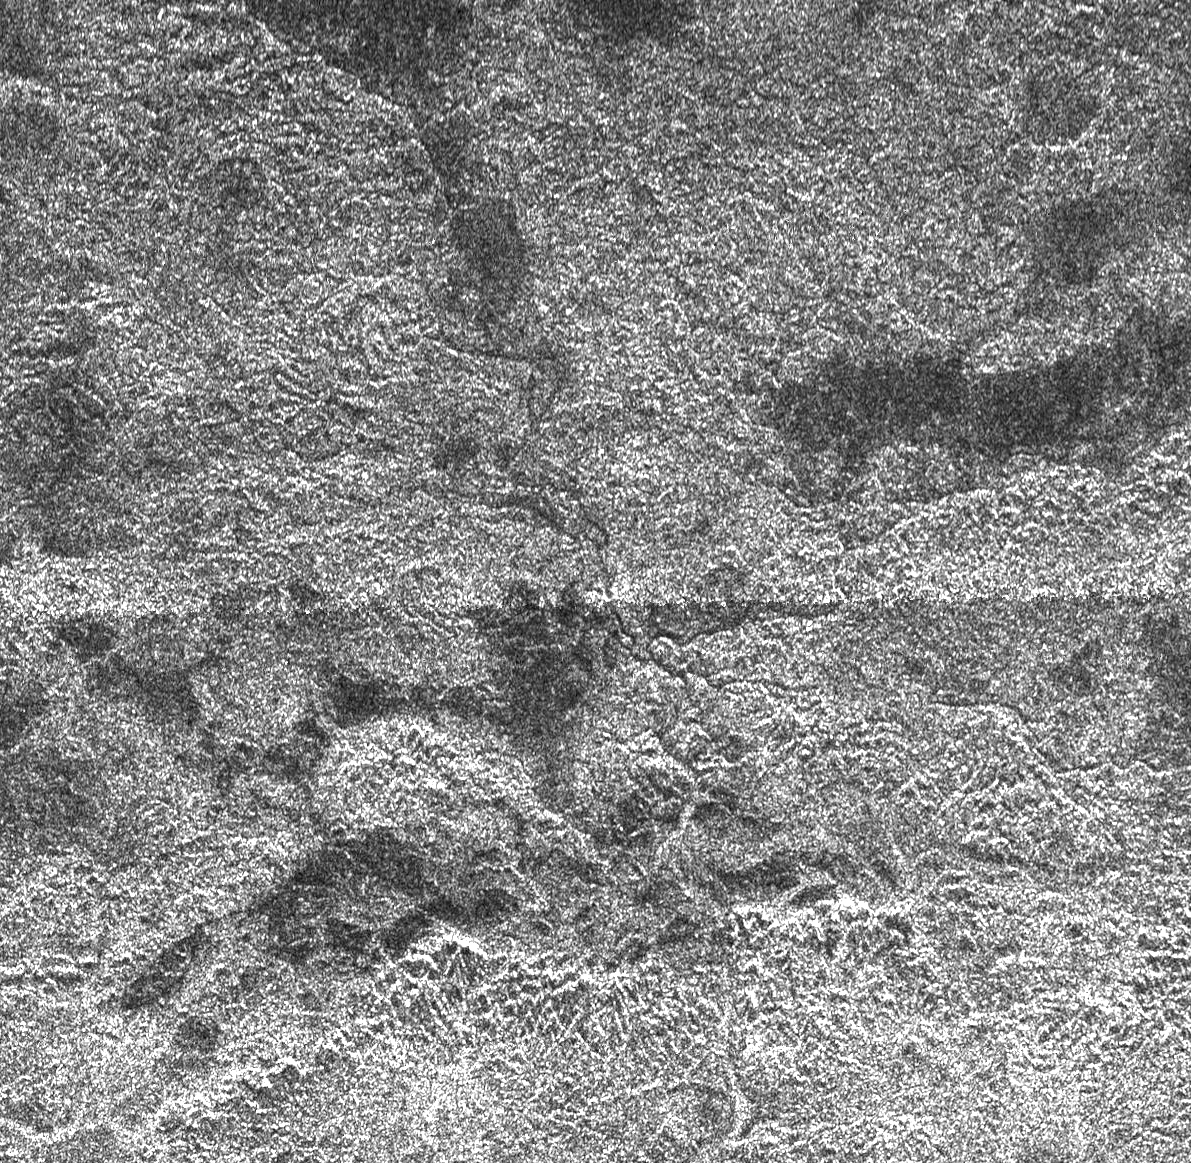

Complex Terrain

This complex area of hilly terrain and erosional channels is located atop Xanadu, the continent-sized region on Saturn’s moon Titan. The image was captured by the Cassini Titan Radar Mapper on April 30, 2006. It shows details as small as 350 meters (1148 feet). Each side of the picture covers 200 kilometers (124 miles).

Chains of hills or mountains are located near the bottom of the image, appearing bright on their north side (toward the top in this image). Extending further north is a drainage region where liquids flowed, eroding the presumably water-ice bedrock of Xanadu. Careful inspection reveals a series of faint drainage channels, some of which appear to empty into the dark region near the top of the image. Liquid methane might be fed from springs within Xanadu or by occasional rainfall suspected to occur on Titan. There is evidence for this rainfall in images taken by the Descent Imager/Spectral Radiometer camera on the Huygens probe as it landed, well to the west of this area, on January 14, 2005 (see PIA07238).

The Cassini-Huygens mission is a cooperative project of NASA, the European Space Agency and the Italian Space Agency. The Jet Propulsion Laboratory, a division of the California Institute of Technology in Pasadena, manages the mission for NASA’s Science Mission Directorate, Washington, D.C. The Cassini orbiter was designed, developed and assembled at JPL. The radar instrument was built by JPL and the Italian Space Agency, working with team members from the United States and several European countries.

Credit: NASA/JPL-Caltech/ASI